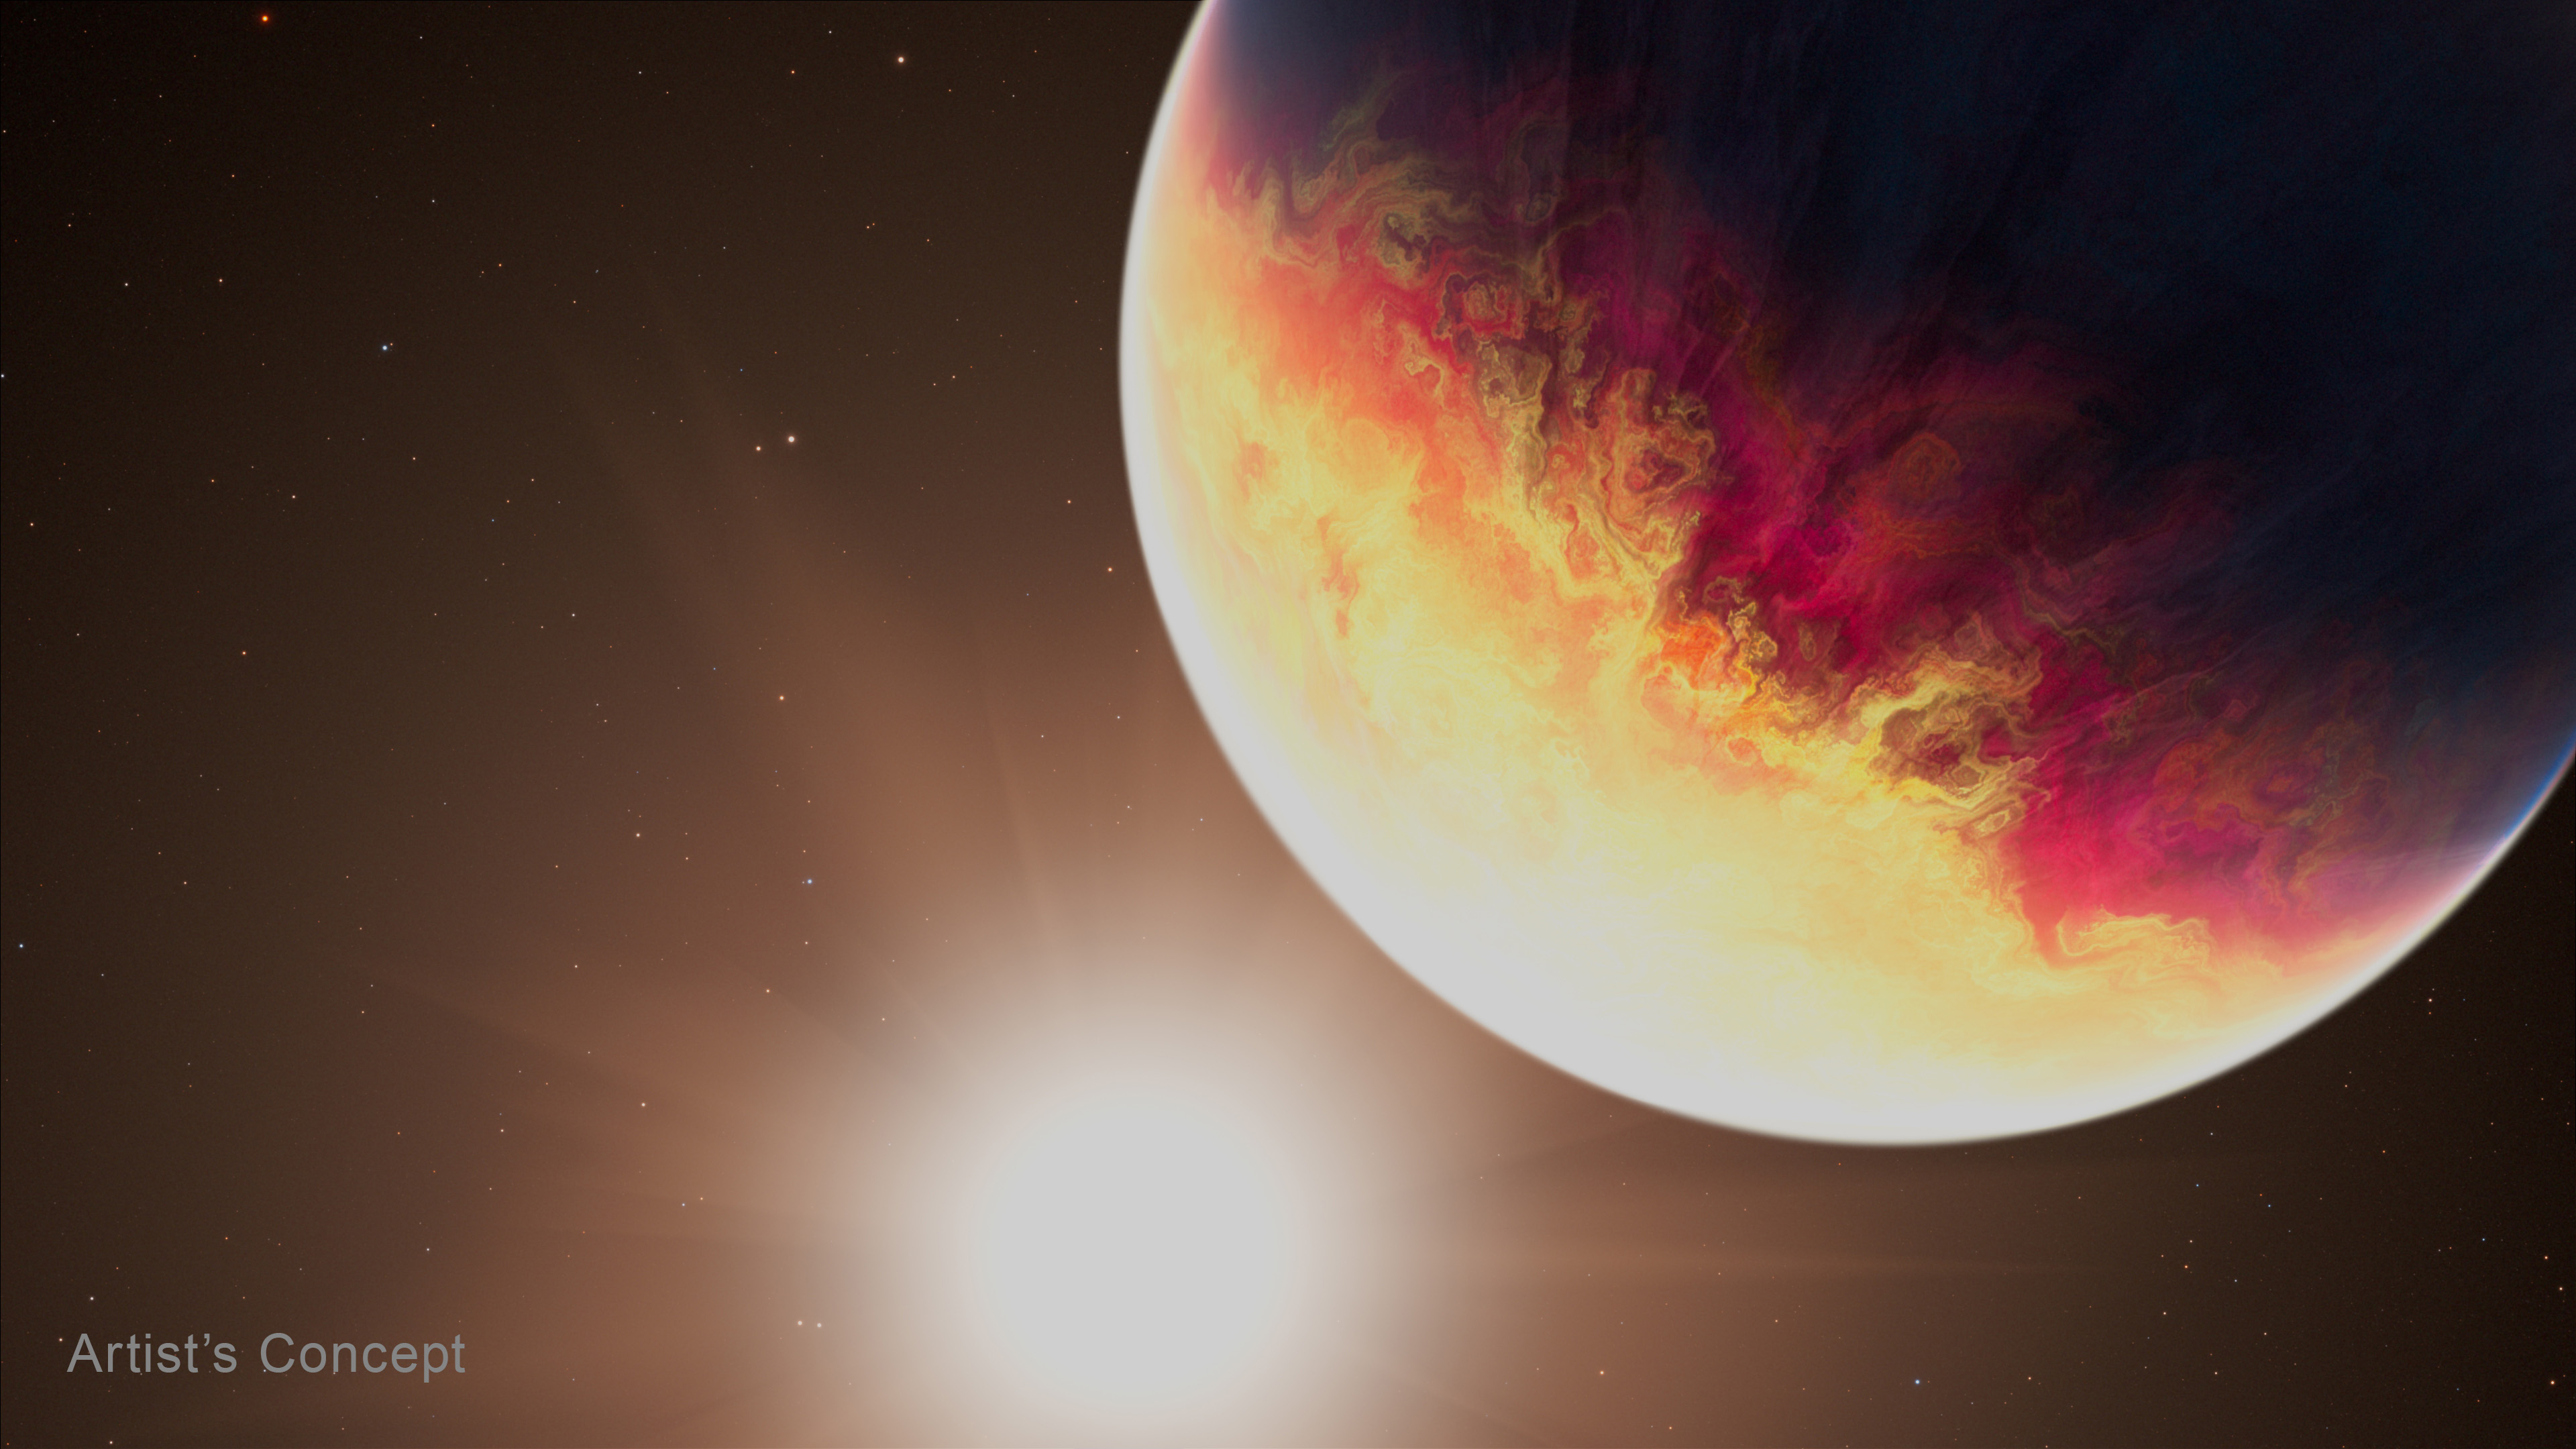

HD 80606 b (Artist’s Concept)

This artist’s concept imagines exoplanet HD 80606 b orbiting its Sun-like star. During recent observations by NASA’s James Webb Space Telescope, the planet was near periastron, the point in its orbit when it passes closest to the star. As HD 80606 b approached periastron, its temperature jumped 1,100 degrees Fahrenheit, causing environmental changes that scientists are still analyzing.

Credit: Artwork: NASA, ESA, CSA, Joseph Olmsted (STScI)